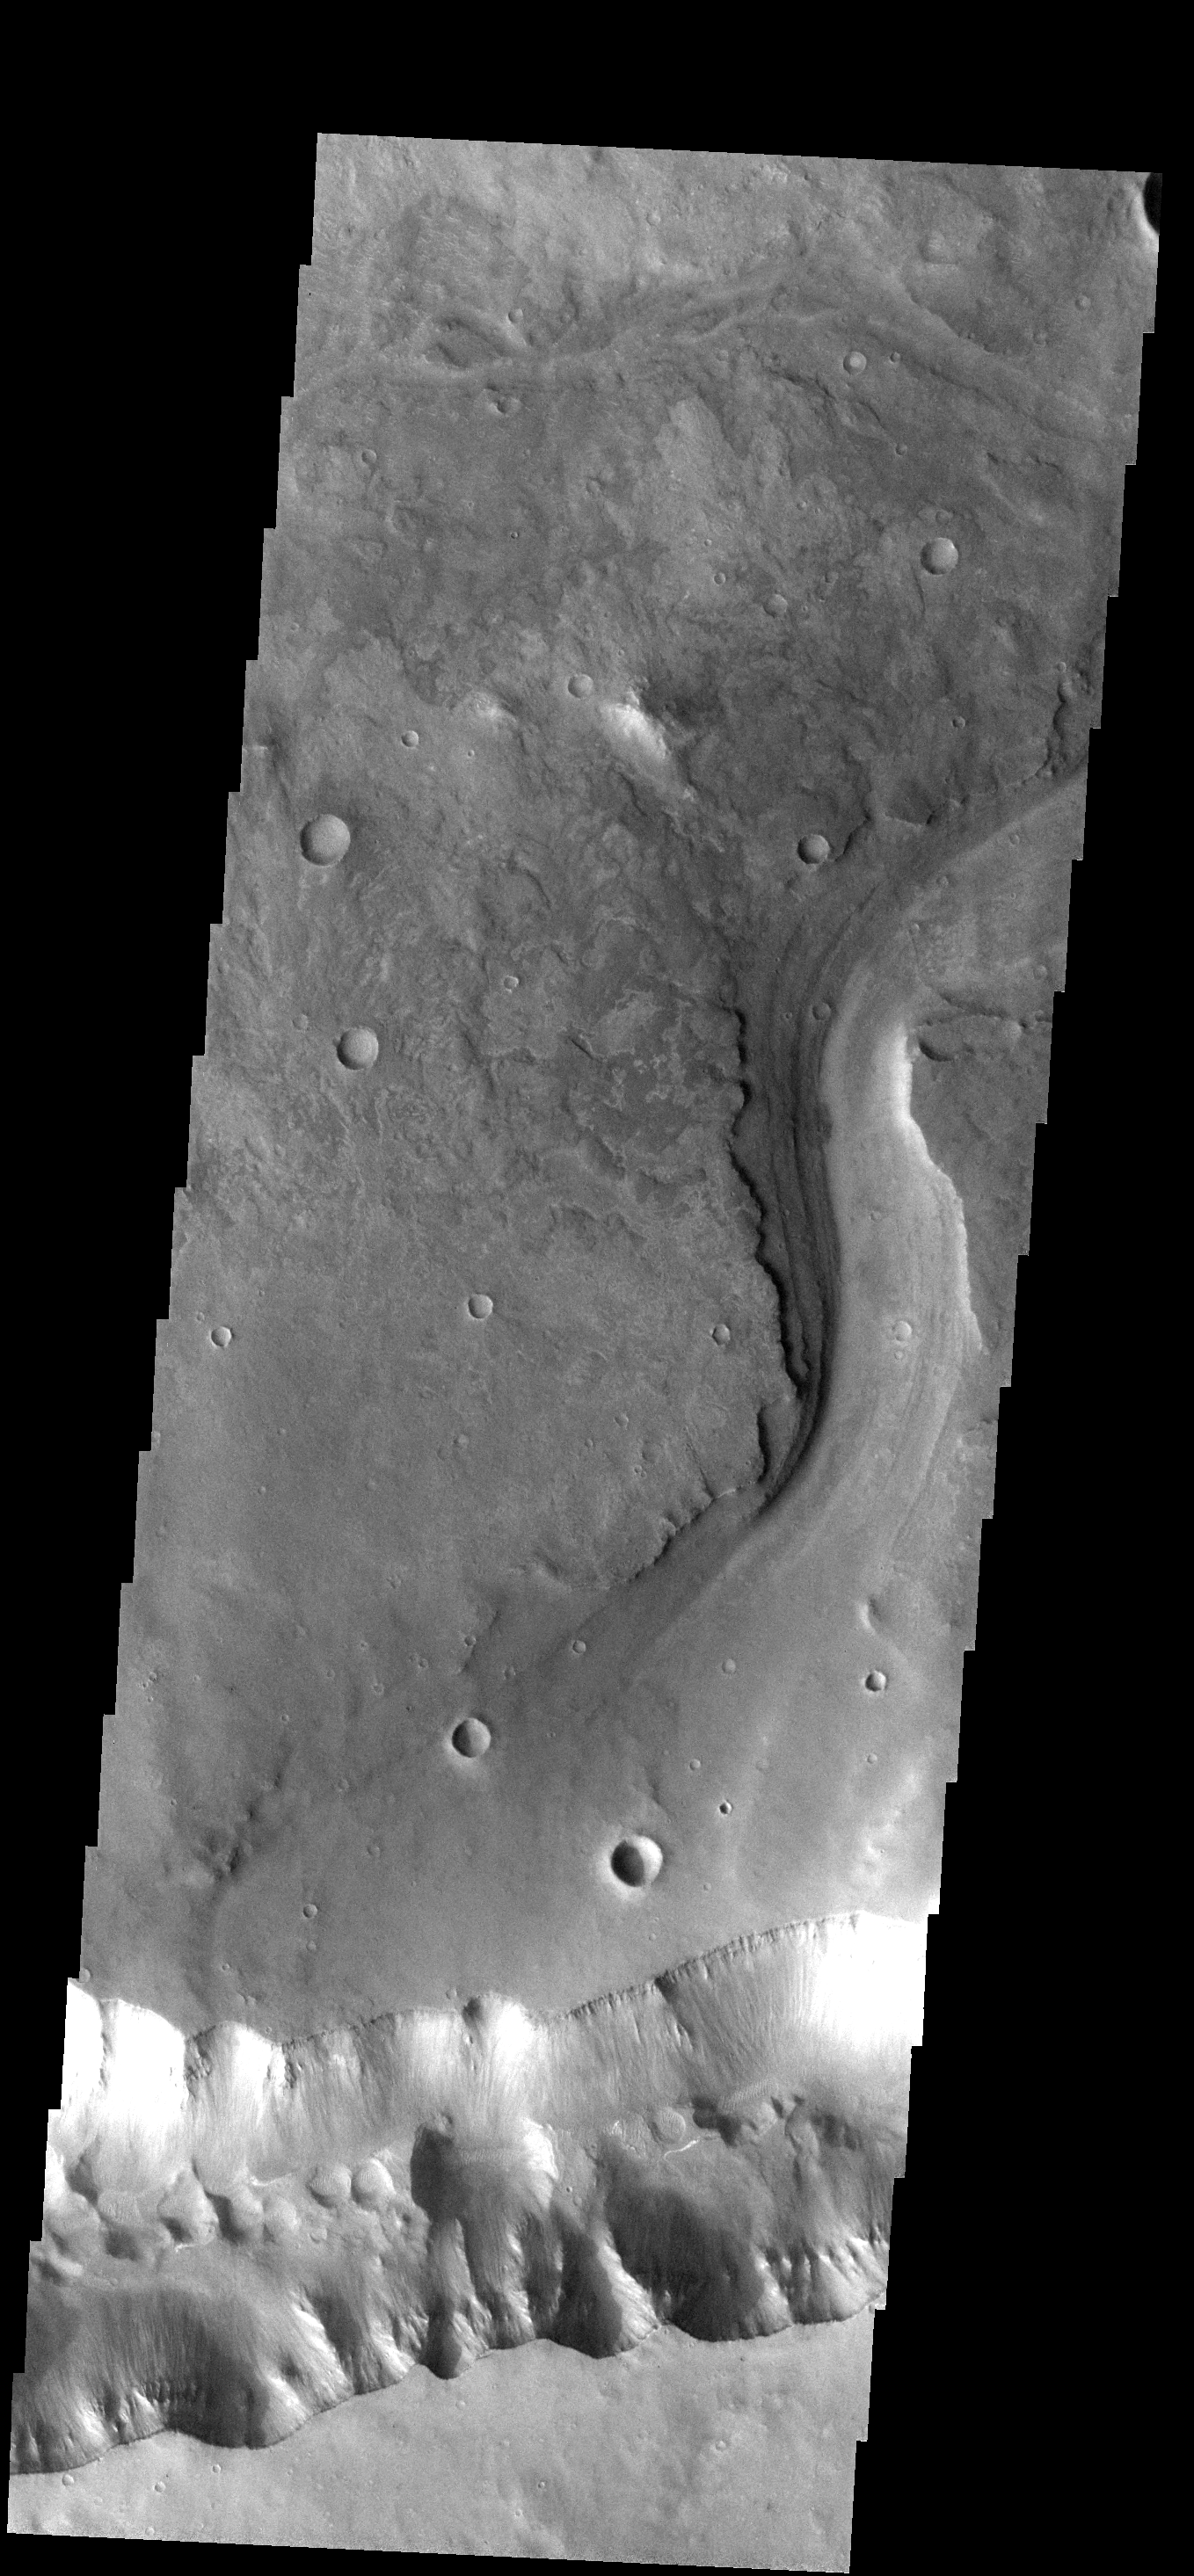

Allegheny Vallis

This image show where Allegheny Vallis intersects Ophir Cavus (the canyon at the bottom of the frame).

Image information: VIS instrument. Latitude -9.6N, Longitude 305.1E. 18 meter/pixel resolution.

Please see the THEMIS Data Citation Note for details on crediting THEMIS images.

Note: this THEMIS visual image has not been radiometrically nor geometrically calibrated for this preliminary release. An empirical correction has been performed to remove instrumental effects. A linear shift has been applied in the cross-track and down-track direction to approximate spacecraft and planetary motion. Fully calibrated and geometrically projected images will be released through the Planetary Data System in accordance with Project policies at a later time.

NASA’s Jet Propulsion Laboratory manages the 2001 Mars Odyssey mission for NASA’s Office of Space Science, Washington, D.C. The Thermal Emission Imaging System (THEMIS) was developed by Arizona State University, Tempe, in collaboration with Raytheon Santa Barbara Remote Sensing. The THEMIS investigation is led by Dr. Philip Christensen at Arizona State University. Lockheed Martin Astronautics, Denver, is the prime contractor for the Odyssey project, and developed and built the orbiter. Mission operations are conducted jointly from Lockheed Martin and from JPL, a division of the California Institute of Technology in Pasadena.

Credit: NASA/JPL/ASU